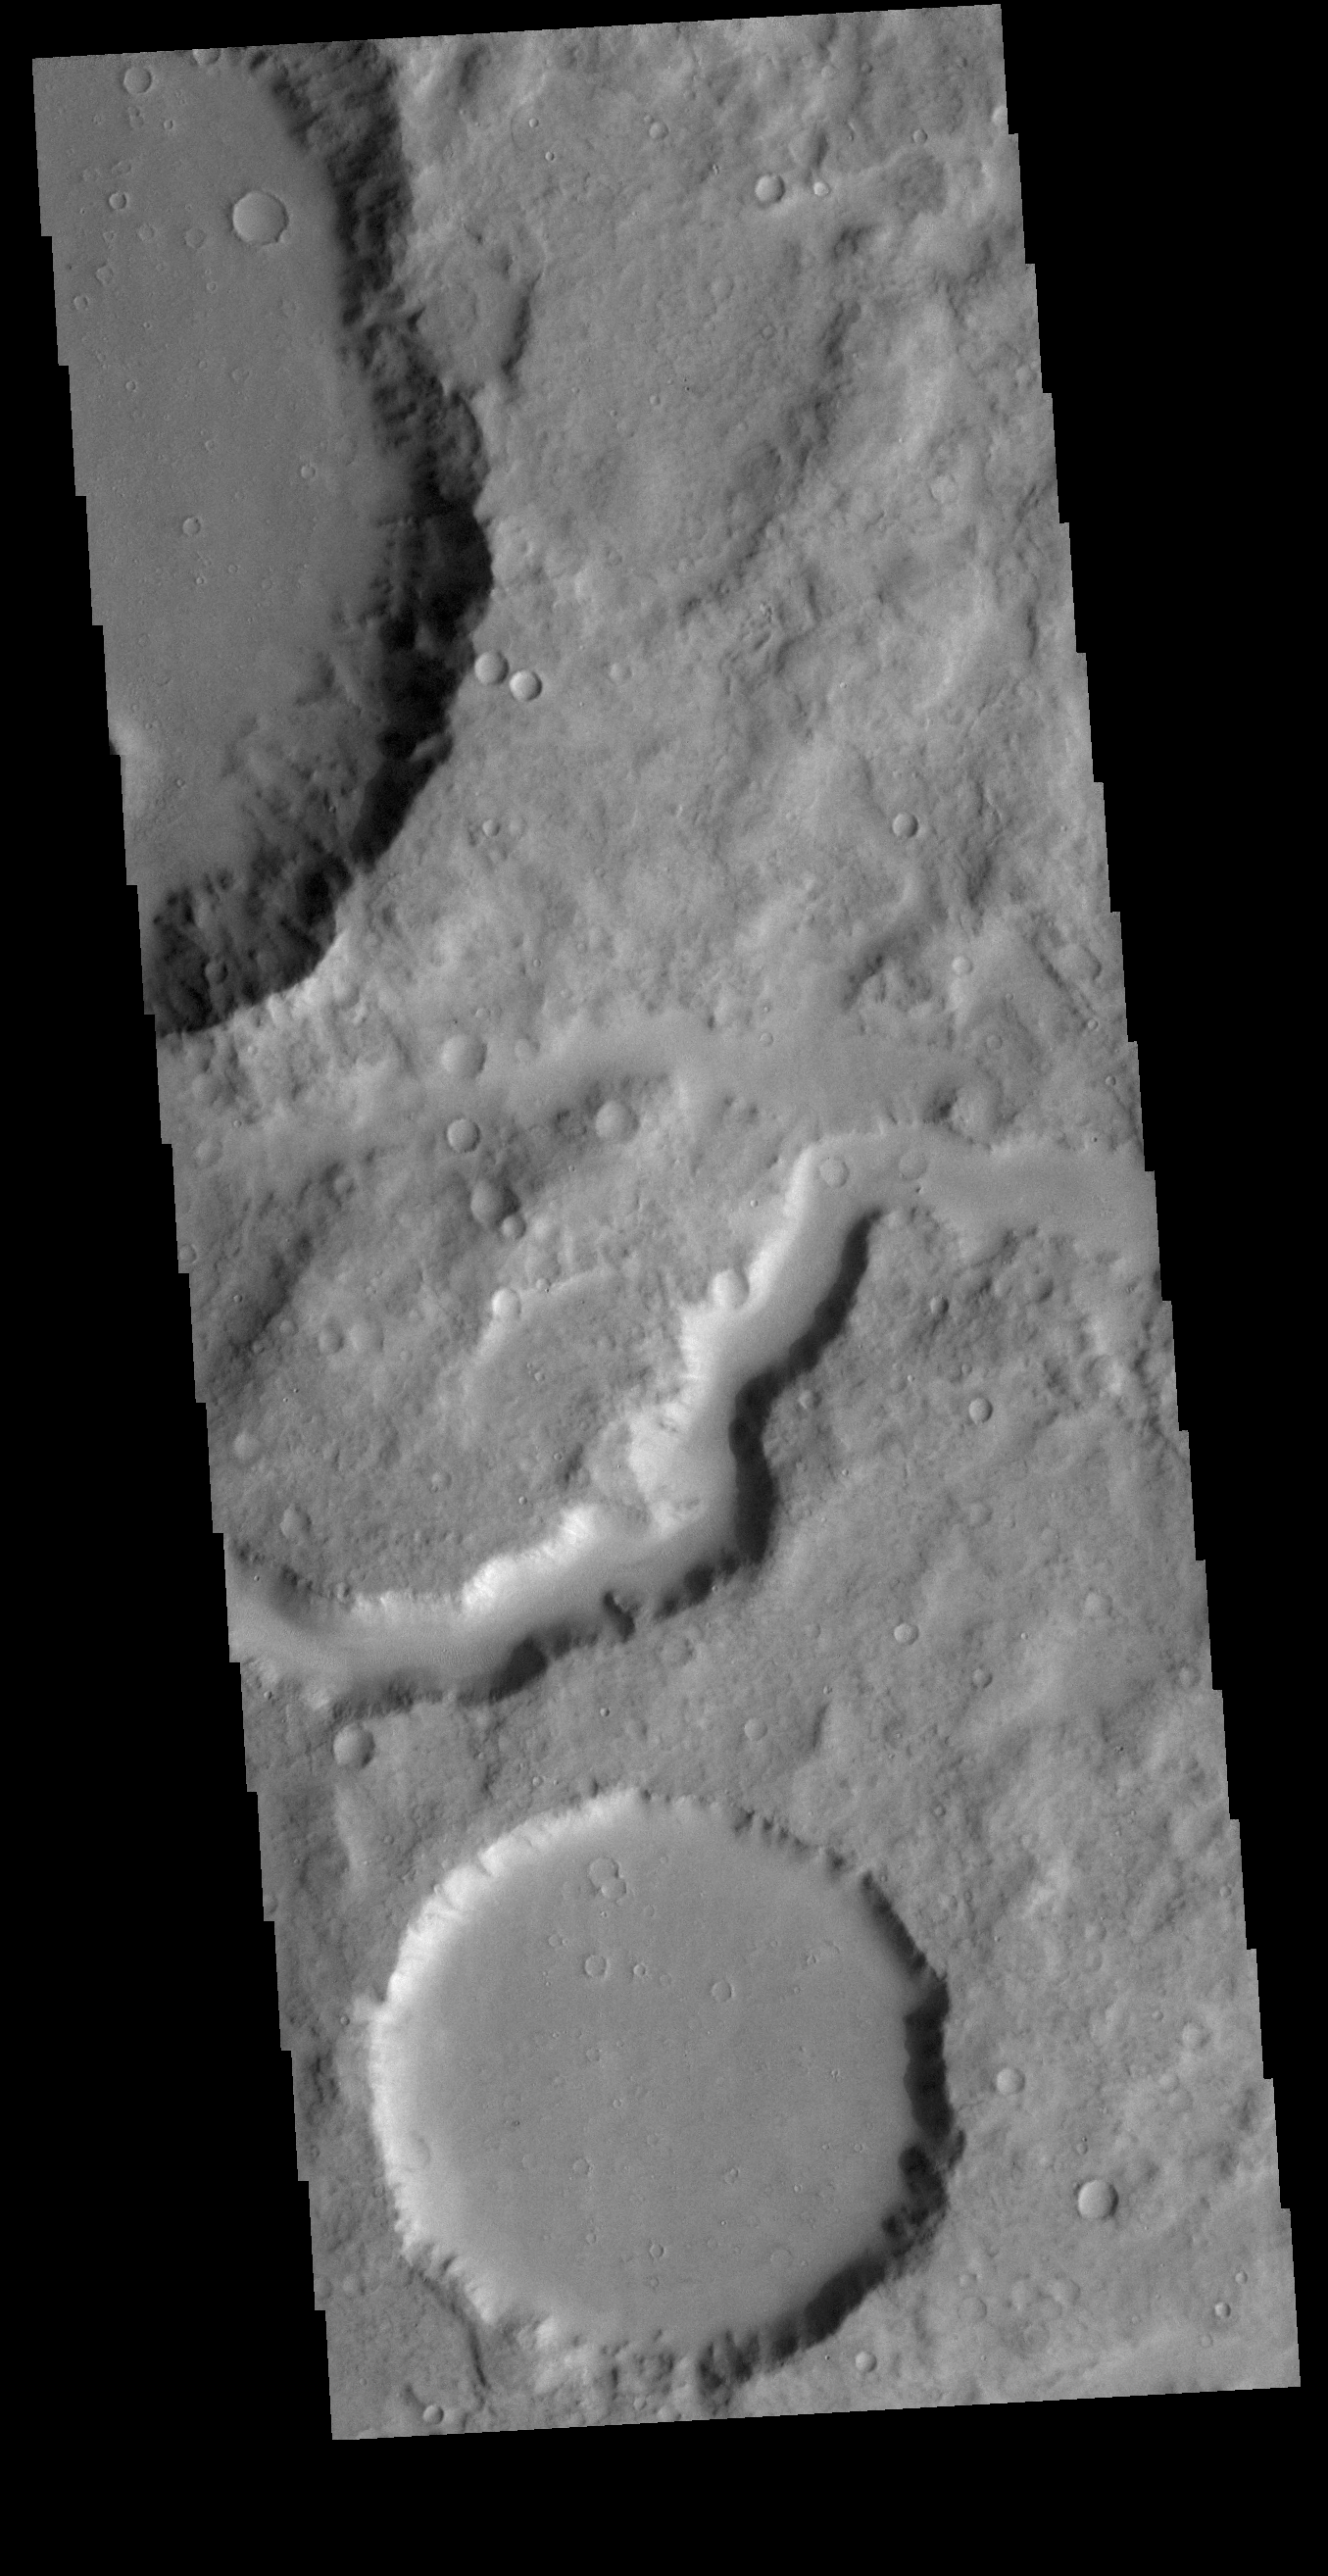

Terra Cimmeria Channel

Today’s VIS image shows a portion of an unnamed channel in northern Terra Cimmeria.

Credit: NASA/JPL-Caltech/ASU